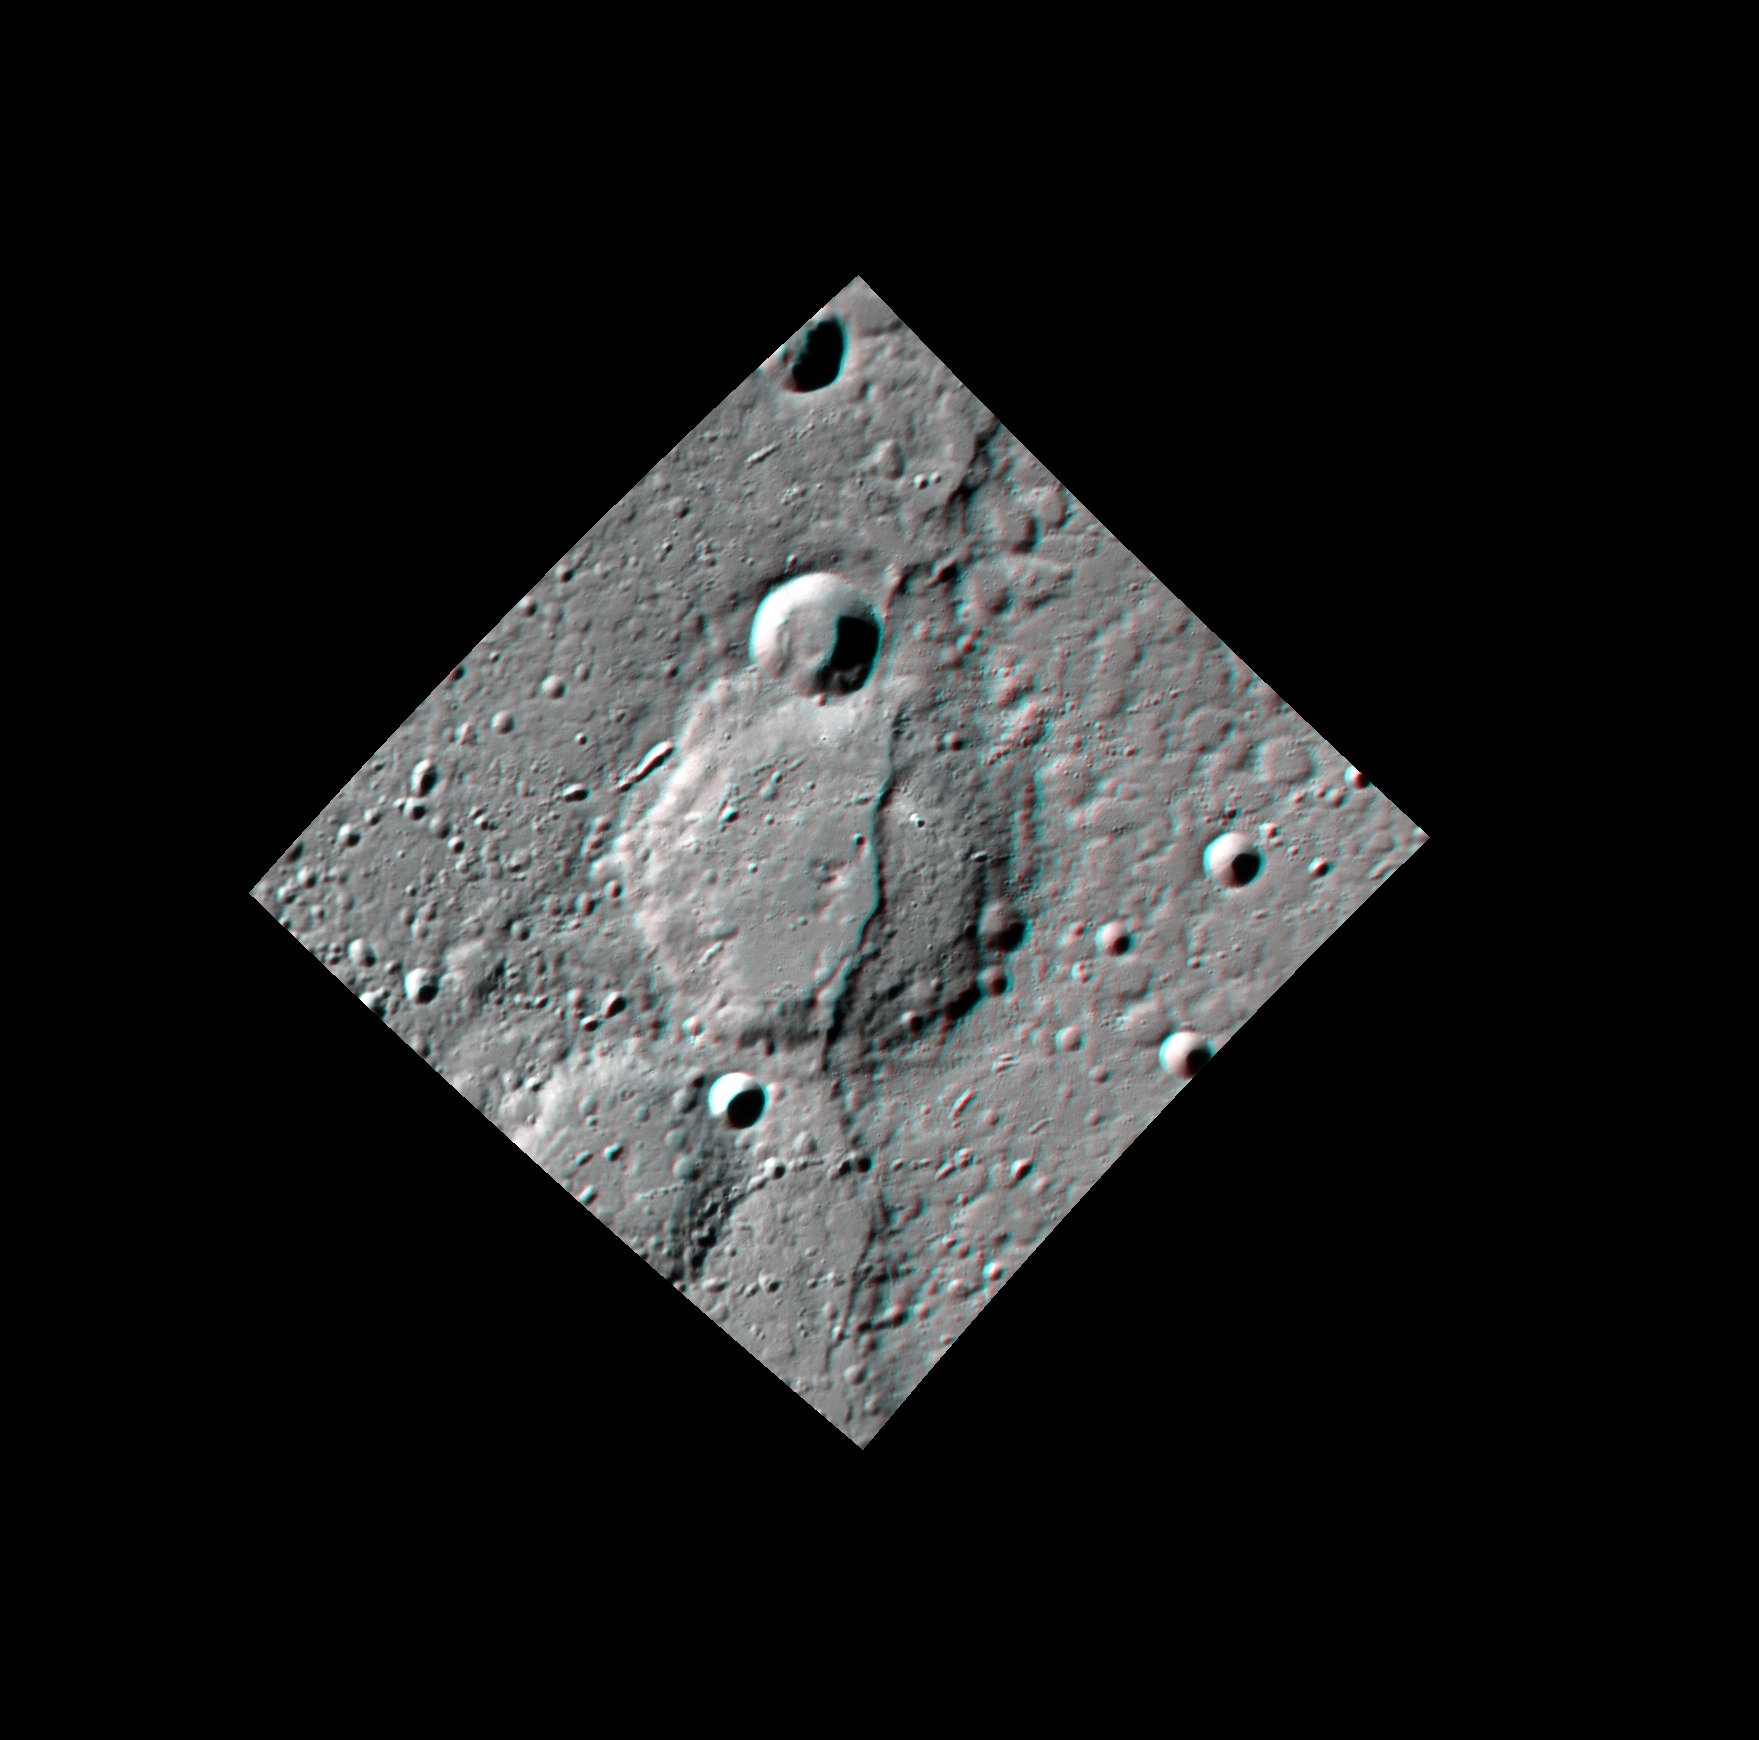

Get Ready for an Adventure!

Take a look at Adventure Rupes in 3D! Adventure is a lobate scarp, formed when one block of crust was thrust forward over another. This scarp cuts across a degraded, ~60-km-diameter (37-mi.-diameter) crater. By measuring the change in the shape of a once-circular crater, scientists can estimate the amount of horizontal shortening across the scarp.

This image pair was acquired as a targeted set of stereo images. Targeted stereo observations are acquired at resolutions much higher than that of the 200-meter/pixel stereo base map. These targets acquired with the NAC enable the detailed topography of Mercury’s surface to be determined for a local area of interest.

Date acquired: August 24, 2014
Image Mission Elapsed Time (MET): 51222009, 51223918
Image ID: 6934048, 6934050
Instrument: Narrow Angle Camera (NAC) of the Mercury Dual Imaging System (MDIS)
Center Latitude: -65.1°
Center Longitude: 294.0° E
Resolution: 139 meters/pixel
Scale: The large crater at the center of the image is approximately 60 km (37 mi.) in diameter.
Incidence Angle: 69.6°, 69.7°
Emission Angle: 16.0°, 15.5°
Phase Angle: 85.6°, 66.7°
North is to the right in this image.

The MESSENGER spacecraft is the first ever to orbit the planet Mercury, and the spacecraft’s seven scientific instruments and radio science investigation are unraveling the history and evolution of the Solar System’s innermost planet. During the first two years of orbital operations, MESSENGER acquired over 150,000 images and extensive other data sets. MESSENGER is capable of continuing orbital operations until early 2015.

For information regarding the use of images, see the MESSENGER image use policy.

Credit: NASA/Johns Hopkins University Applied Physics Laboratory/Carnegie Institution of Washington